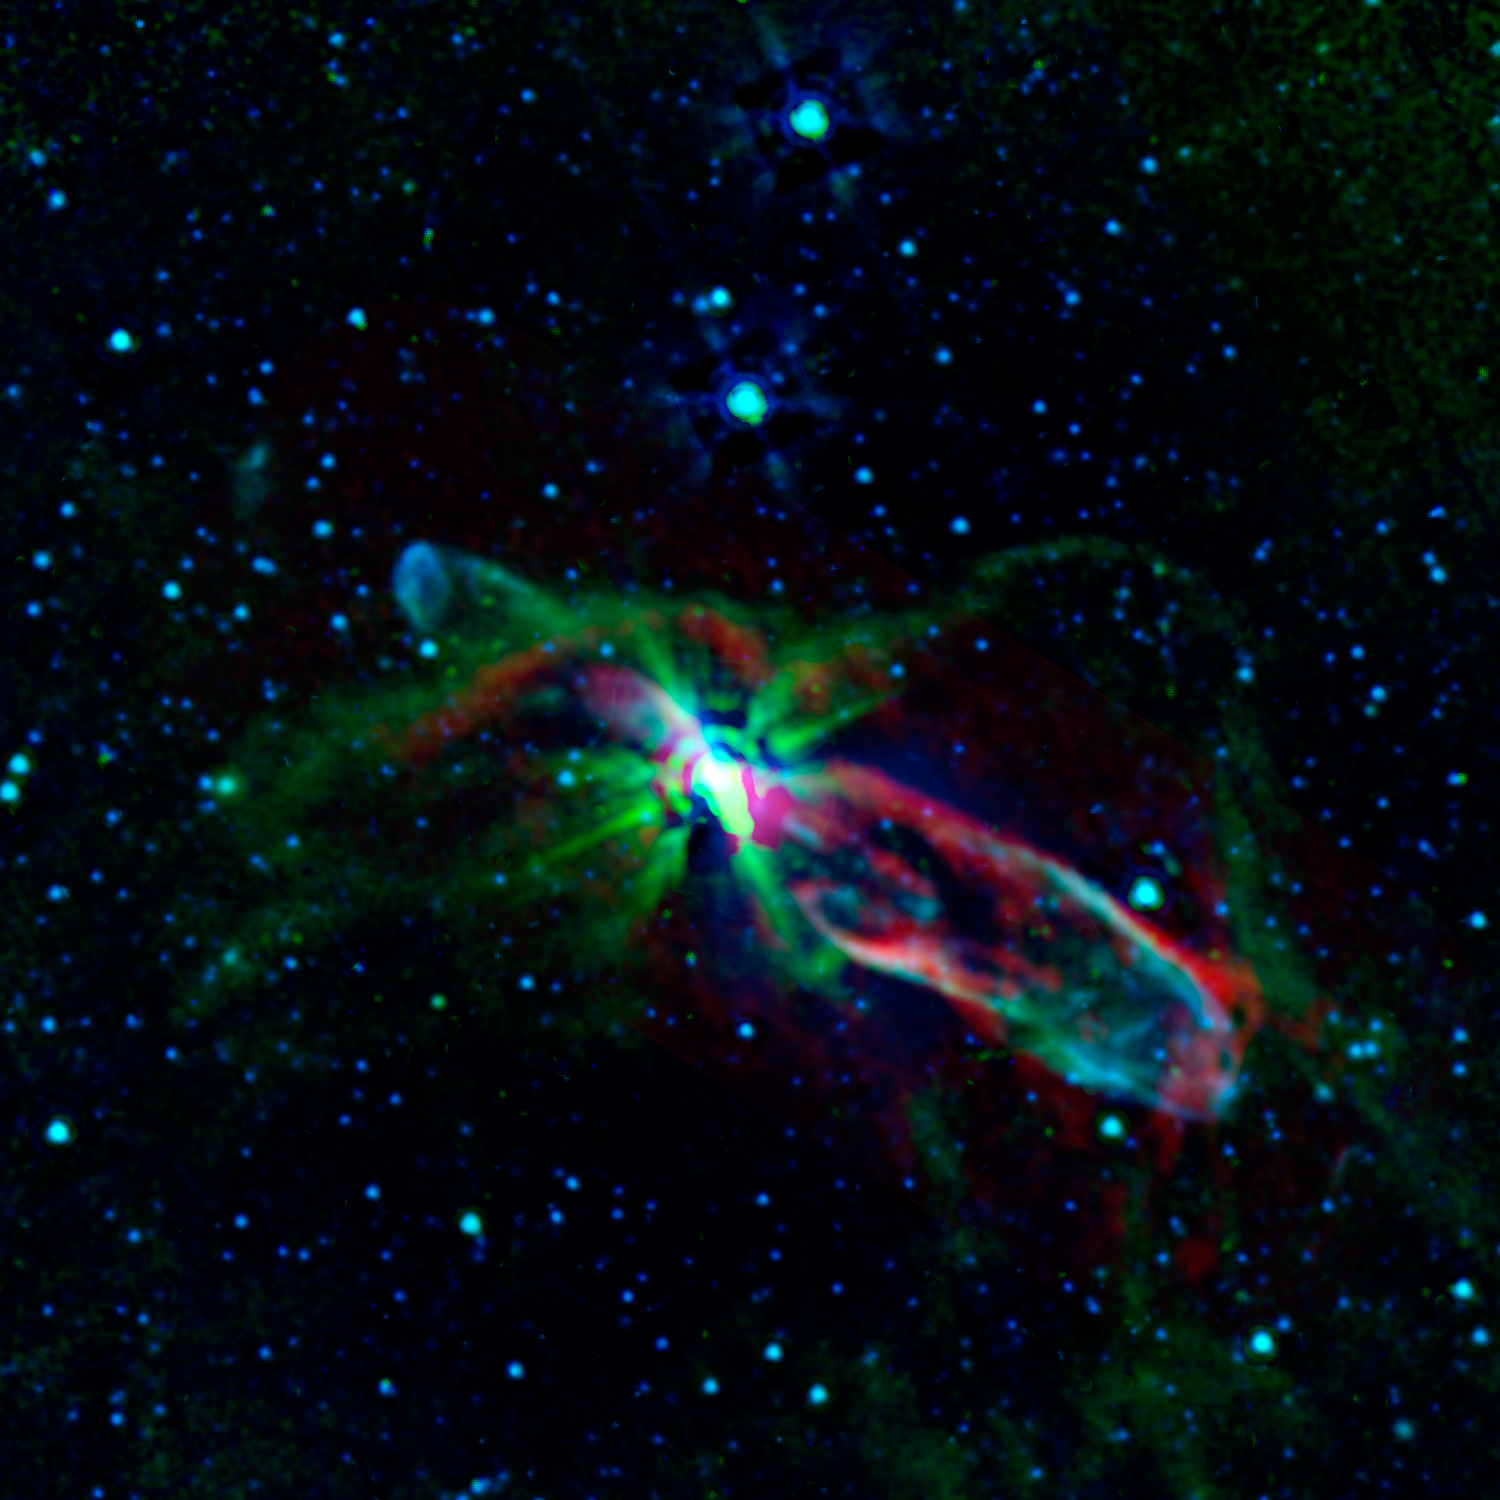

Bubbly Newborn Star

Combined observations from NASA's Spitzer Space Telescope and the newly completed Atacama Large Millimeter/submillimeter Array (ALMA) in Chile have revealed the throes of stellar birth, as never before, in the well-studied object known as HH 46/47.

Herbig-Haro (HH) objects form when jets shot out by newborn stars collide with surrounding material, producing small, bright, nebulous regions. To our eyes, the dynamics within many HH objects are obscured by enveloping gas and dust. But the infrared and submillimeter light seen by Spitzer and ALMA, respectively, pierces the dark cosmic cloud around HH 46/47 to let us in on the action. (Infrared light has longer wavelengths than what we see with our eyes, and submillimeter light has even longer wavelengths.)

In this image, the shorter-wavelength light appears blue and longer-wavelength light, red. Blue shows gas energized by the outflowing jets. The green colors trace a combination of hydrogen gas molecules and dust that follows the boundary of the gas cloud cocooning the young star. The reddish-colored areas, created by excited carbon monoxide gas, reveal that the gas in the two lobes blown out by the star's jets is expanding faster than previously thought. This faster expansion has an influence on the overall amount of turbulence in the gaseous cloud that originally spawned the star. In turn, the extra turbulence could have an impact on whether and how other stars might form in this gaseous, dusty, and thus fertile, ground for star-making.

Credit: NASA/JPL-Caltech/ALMA